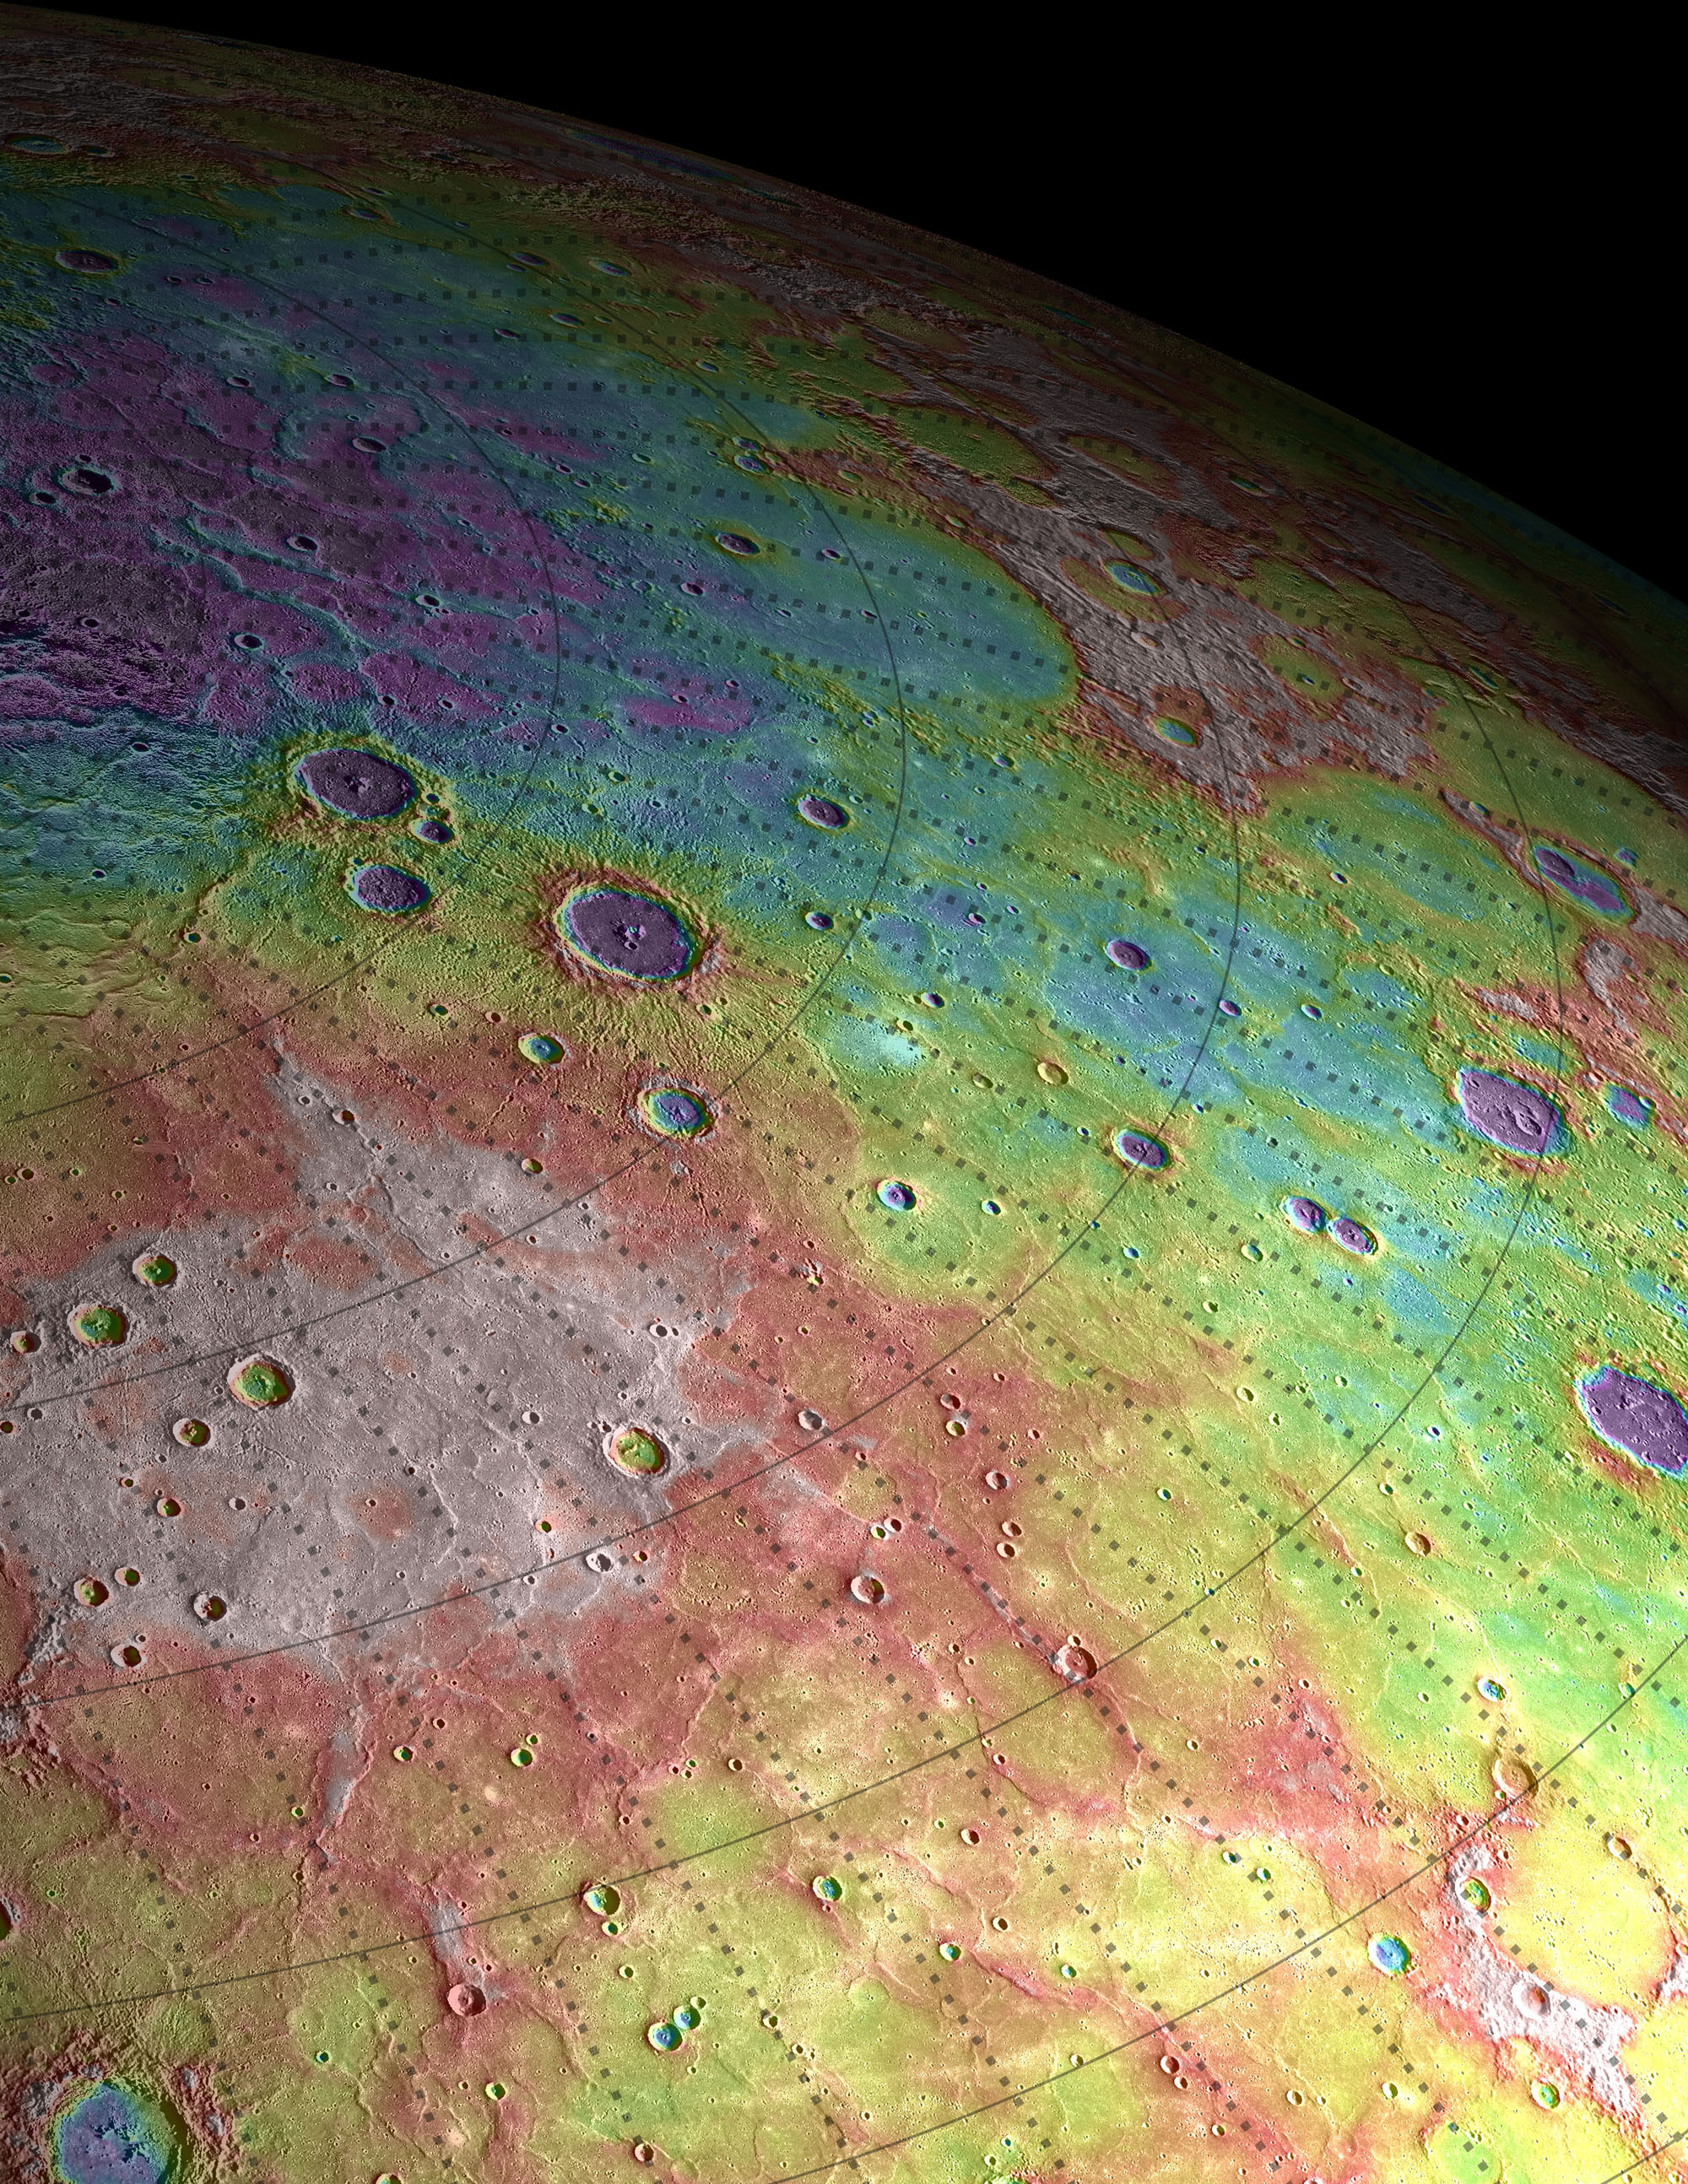

Perspective View of Mercury’s Topography

Shown here is a perspective view of the immense volcanic plains that span Mercury’s northern latitudes, colorized by the topographic height of the surface. The purple colors are the lowest and white is the highest. The total dynamical range of the height variation measured on Mercury is roughly 10 km, which is a smaller range than is found on either the Moon (20 km) or Mars (30 km).

Map Details: Every 5 degrees in latitude and longitude is marked
Scale: On Mercury, 5 degrees of latitude is approximately 213 kilometers (132 miles)

The MESSENGER spacecraft is the first ever to orbit the planet Mercury, and the spacecraft’s seven scientific instruments and radio science investigation are unraveling the history and evolution of the Solar System’s innermost planet. Visit the Why Mercury? section of this website to learn more about the key science questions that the MESSENGER mission is addressing. During the one-year primary mission, MDIS acquired 88,746 images and extensive other data sets. MESSENGER is now in a year-long extended mission, during which plans call for the acquisition of more than 80,000 additional images to support MESSENGER’s science goals.

These images are from MESSENGER, a NASA Discovery mission to conduct the first orbital study of the innermost planet, Mercury. For information regarding the use of images, see the MESSENGER image use policy.

Credit: NASA/Johns Hopkins University Applied Physics Laboratory/Carnegie Institution of Washington